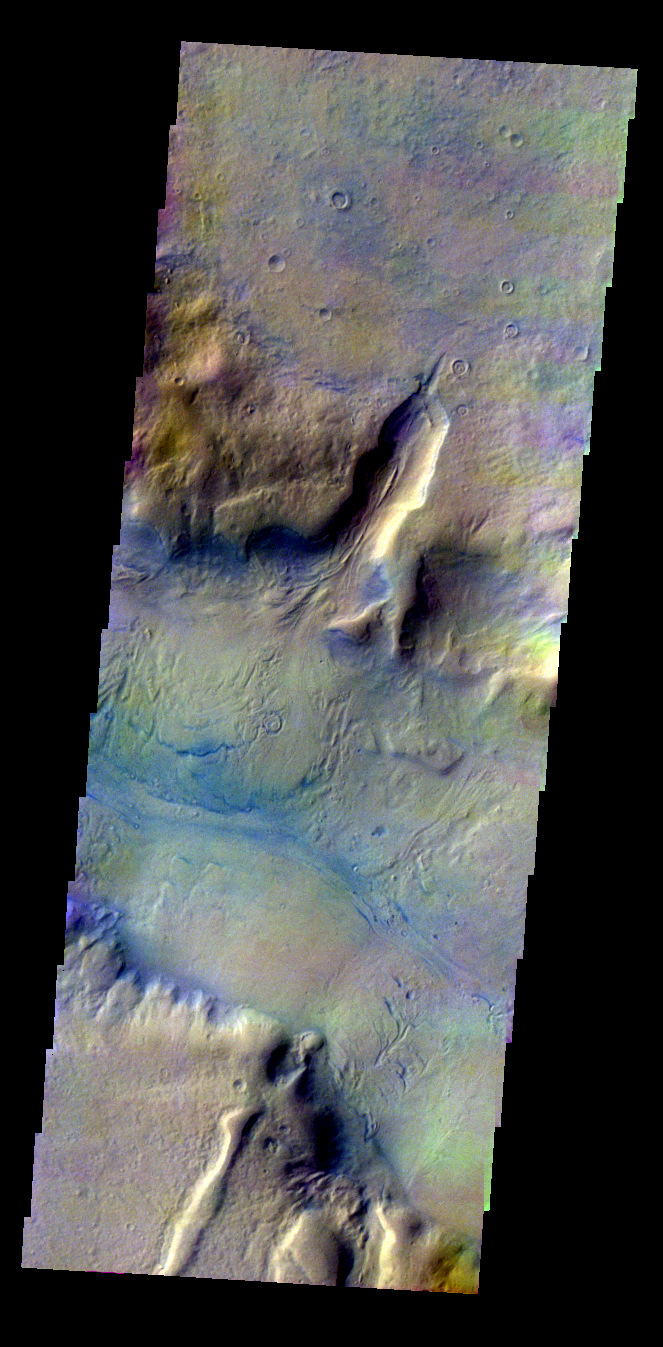

Cut Crater in Reull Vallis

Released 6 May 2004

This daytime visible color image was collected on May 24, 2002 during the Southern Fall season in Reull Vallis.

This daytime visible color image was collected on September 4, 2002 during the Northern Spring season in Vastitas Borealis. The THEMIS VIS camera is capable of capturing color images of the martian surface using its five different color filters. In this mode of operation, the spatial resolution and coverage of the image must be reduced to accommodate the additional data volume produced from the use of multiple filters. To make a color image, three of the five filter images (each in grayscale) are selected. Each is contrast enhanced and then converted to a red, green, or blue intensity image. These three images are then combined to produce a full color, single image. Because the THEMIS color filters don’t span the full range of colors seen by the human eye, a color THEMIS image does not represent true color. Also, because each single-filter image is contrast enhanced before inclusion in the three-color image, the apparent color variation of the scene is exaggerated. Nevertheless, the color variation that does appear is representative of some change in color, however subtle, in the actual scene. Note that the long edges of THEMIS color images typically contain color artifacts that do not represent surface variation.

Image information: VIS instrument. Latitude -40.1, Longitude 99.1 East (260.9 West). 19 meter/pixel resolution.

Note: this THEMIS visual image has not been radiometrically nor geometrically calibrated for this preliminary release. An empirical correction has been performed to remove instrumental effects. A linear shift has been applied in the cross-track and down-track direction to approximate spacecraft and planetary motion. Fully calibrated and geometrically projected images will be released through the Planetary Data System in accordance with Project policies at a later time.

NASA’s Jet Propulsion Laboratory manages the 2001 Mars Odyssey mission for NASA’s Office of Space Science, Washington, D.C. The Thermal Emission Imaging System (THEMIS) was developed by Arizona State University, Tempe, in collaboration with Raytheon Santa Barbara Remote Sensing. The THEMIS investigation is led by Dr. Philip Christensen at Arizona State University. Lockheed Martin Astronautics, Denver, is the prime contractor for the Odyssey project, and developed and built the orbiter. Mission operations are conducted jointly from Lockheed Martin and from JPL, a division of the California Institute of Technology in Pasadena.

Credit: NASA/JPL/Arizona State University